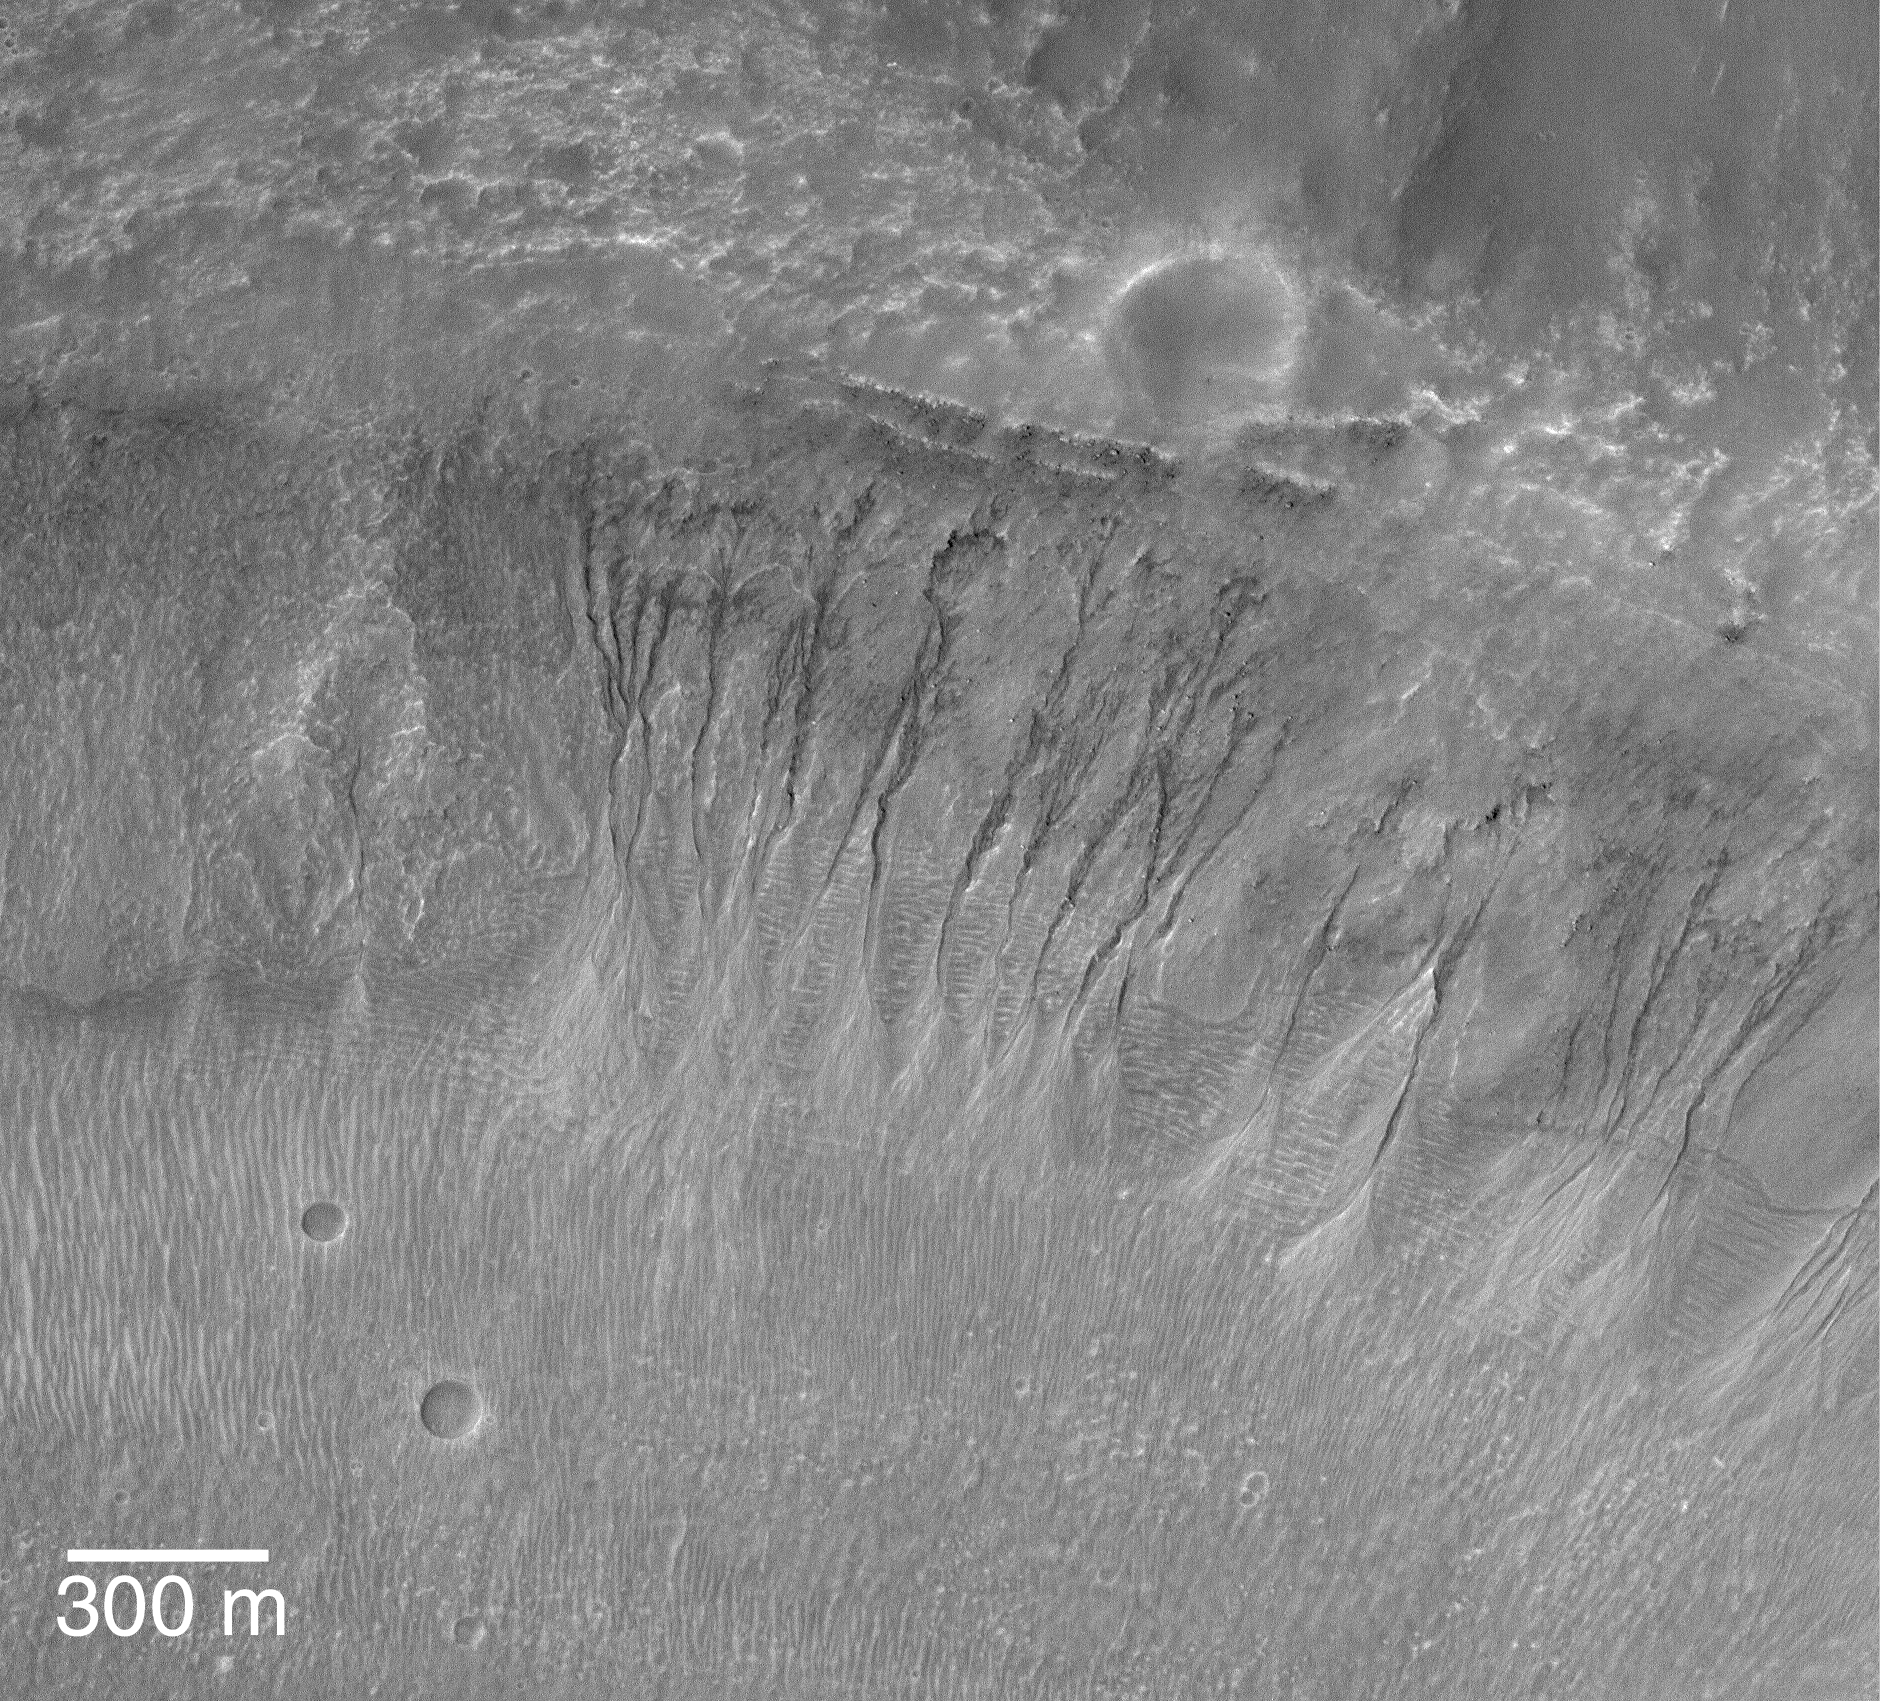

A Gullied Crater Wall

23 November 2004
This Mars Global Surveyor (MGS) Mars Orbiter Camera (MOC) image shows a suite of southern middle-latitude gullies cut into the wall of an impact crater located near 32.1°S, 12.9°W. These gullies might indicate that groundwater seeped to the surface and ran down these slopes. Others have suggested that similar gullies on Mars might form by other processes, including melting of ground ice or snow, but this image does not provide any clues that would suggest either of these alternatives are better than the groundwater interpretation. The 300 meter scale bar is about 984 feet long. Sunlight illuminates the scene from the upper left.

Credit: NASA/JPL/Malin Space Science Systems